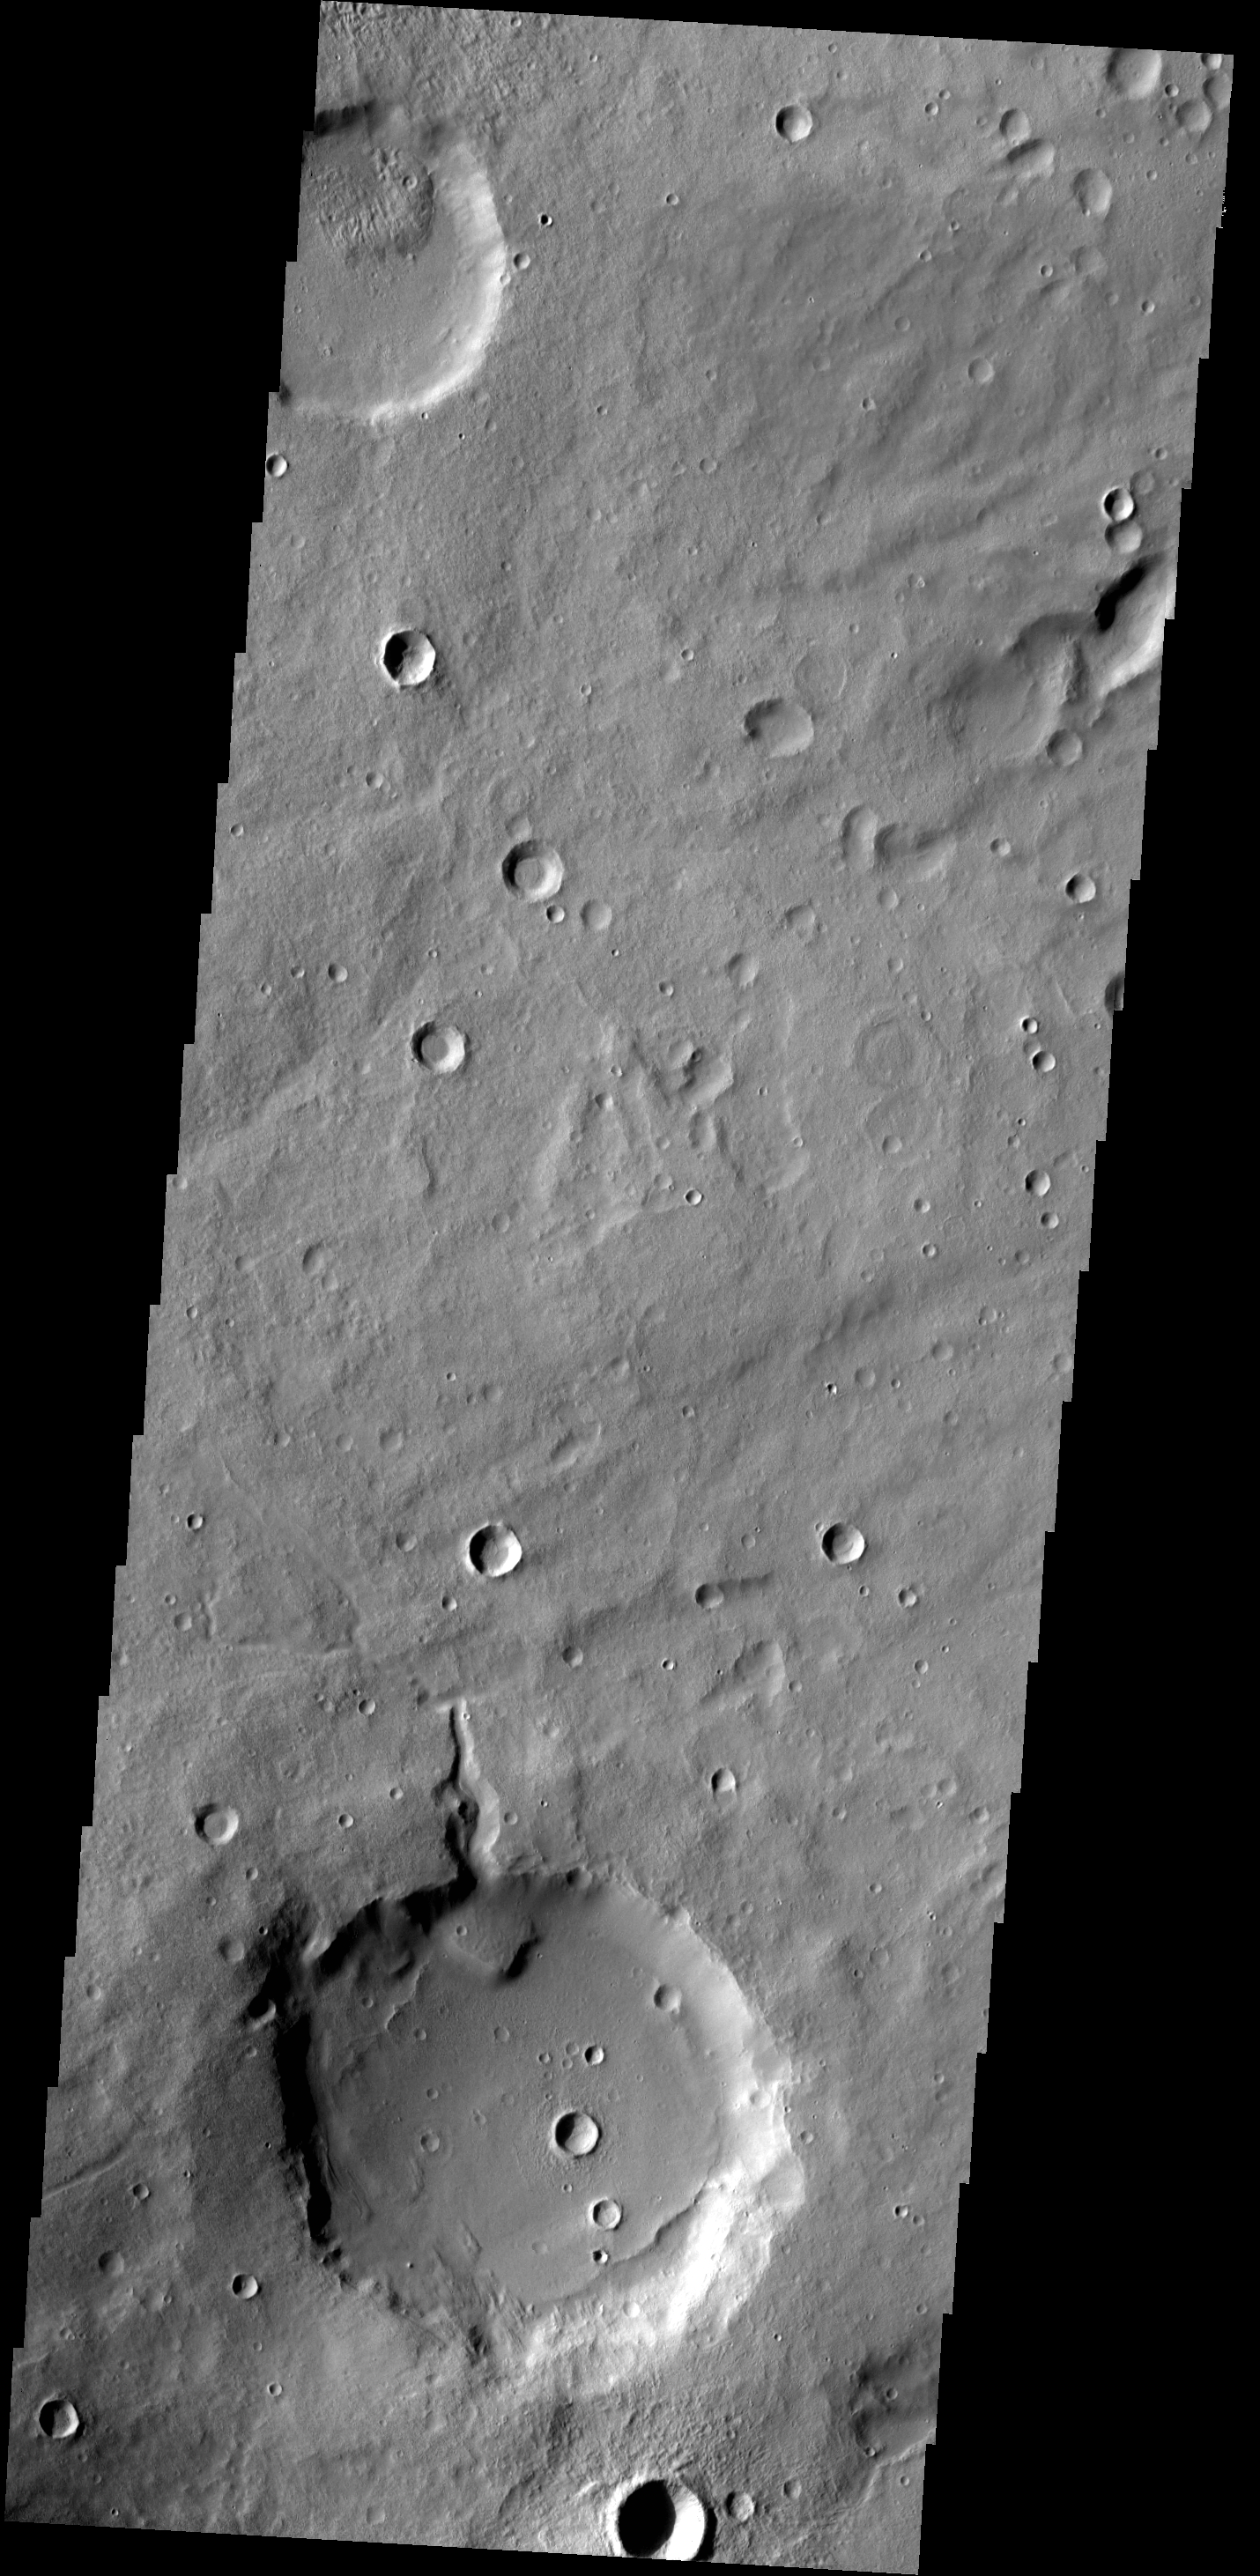

Crater Delta

A delta deposit sits on the floor of this unnamed crater in Arabia Terra. The channel that created the delta dissects the crater rim.

Credit: NASA/JPL-Caltech/ASU